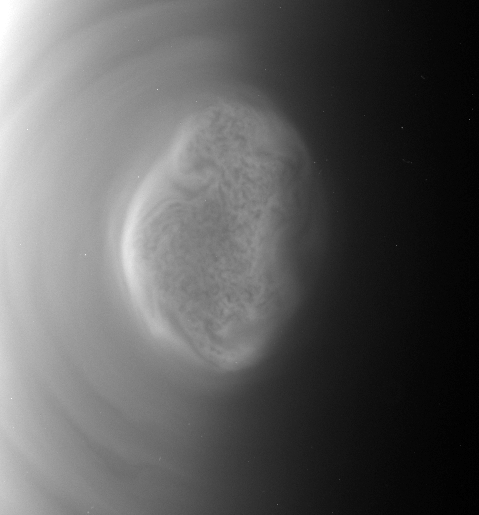

Titan’s South Polar Vortex in Motion

This movie captured by NASA’S Cassini spacecraft shows a south polar vortex, or shows a south polar vortex, or a swirling mass of gas around the pole in the atmosphere, at Saturn’s moon Titan. The swirling mass appears to execute one full rotation in about nine hours — much faster than the moon’s 16-day rotation period. The images were taken before and after a distant flyby of Titan on June 27, 2012.

The south pole of Titan (3,200 miles, or 5,150 kilometers, across) is near the center of the view.

Since Cassini arrived in the Saturn system in 2004, Titan has had a visible “hood” high above the north pole (see PIA08137). It was northern winter at Cassini’s arrival, and much of the high northern latitudes were in darkness. But the hood, an area of denser, high altitude haze compared to the rest of the moon’s atmosphere, was high enough to still be illuminated by sunlight. The seasons have been changing since Saturn’s August 2009 equinox signaled the beginning of spring in the northern hemisphere and fall in the southern hemisphere for the planet and its many moons. Now the high southern latitudes are moving into darkness. The formation of the vortex at Titan’s south pole may be related to the coming southern winter and the start of what will be a south polar hood.

These new, more detailed images are only possible because of Cassini’s newly inclined orbits, which are the next phase of Cassini Solstice Mission. Previously, Cassini was orbiting in the equatorial plane of the planet, and the imaging team’s images of the polar vortex between late March and mid-May were taken from over Titan’s equator. At that time, images showed a brightening or yellowing of the detached haze layer on the limb, or edge of the visible disk of the moon, over the south polar region.

See PIA14919 for a similar view in color.

Scientists think these new images show open cell convection. In open cells, air sinks in the center of the cell and rises at the edge, forming clouds at cell edges. However, because the scientists can’t see the layer underneath the layer visible in these new images, they don’t know what mechanisms may be at work.

Cosmic ray hits on the camera detectors appear as bright dots in some frames of the movie.

This movie is a concatenation of 10 images taken over a period of nine hours. The images were taken in visible blue light with the Cassini spacecraft narrow-angle camera late on June 26 just before closest approach of the moon and early on June 27 as the spacecraft flew away from the moon. Each frame is separated by approximately one hour. The distance varies between 286,000 miles (461,000 kilometers) and 301,000 miles (484,000 kilometers), but the images were cropped and scaled to an image scale of 2 miles (3 kilometers) per pixel. The phase angle, or sun-Titan-spacecraft angle, decreases with time, from 111 degrees at the beginning to 95 degrees at the end.

The Cassini-Huygens mission is a cooperative project of NASA, the European Space Agency and the Italian Space Agency. The Jet Propulsion Laboratory, a division of the California Institute of Technology in Pasadena, manages the mission for NASA’s Science Mission Directorate, Washington, D.C. The Cassini orbiter and its two onboard cameras were designed, developed and assembled at JPL. The imaging operations center is based at the Space Science Institute in Boulder, Colo.

Credit: NASA/JPL-Caltech/Space Science Institute